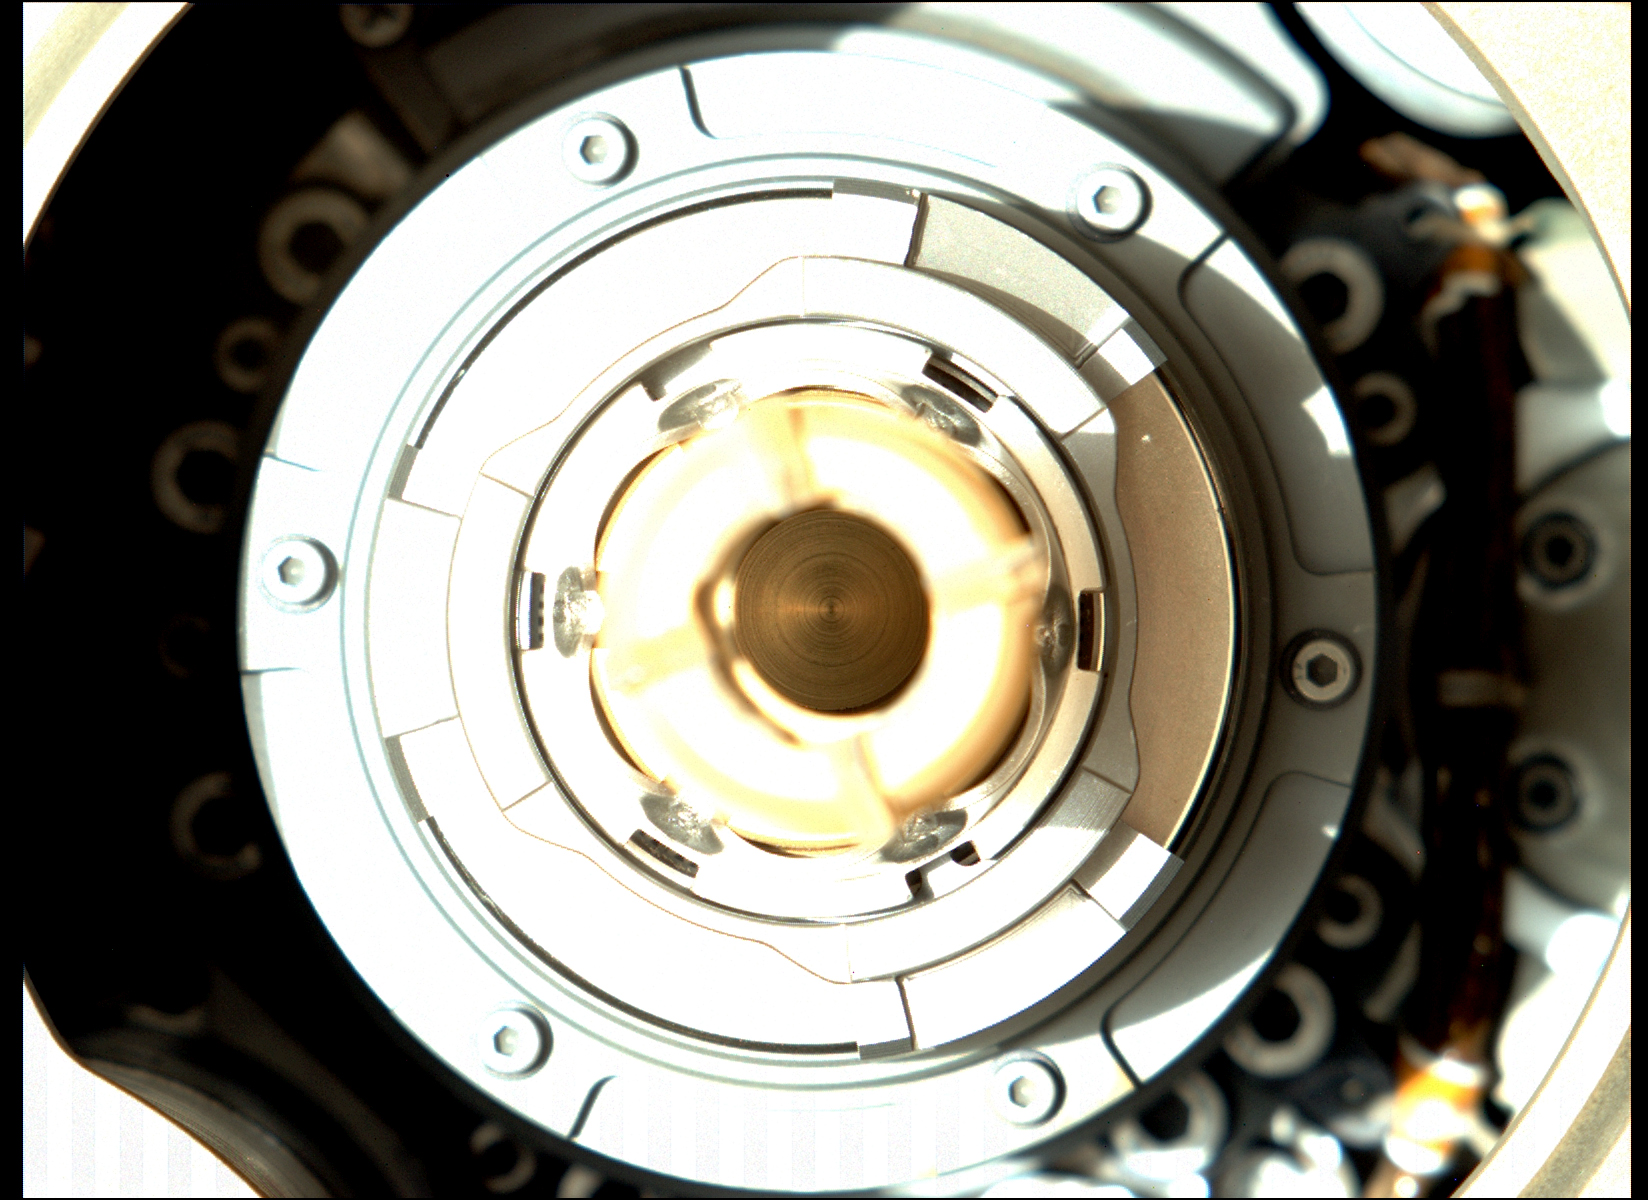

Perseverance’s Sample Tube Looks Clean

This image taken by the Mastcam-Z camera aboard NASA’s Perseverance Mars rover on Jan. 20, 2022, shows that the rover successfully expelled the remaining large fragments of cored rock from a sample tube held in the drill at the end of its robotic arm. The sample was originally collected by the rover on Dec. 29, 2021, from a rock the team calls “Issole.”

This image has been processed to enhance contrast.

Arizona State University in Tempe leads the operations of the Mastcam-Z instrument, working in collaboration with Malin Space Science Systems in San Diego.

A key objective for Perseverance’s mission on Mars is astrobiology, including the search for signs of ancient microbial life. The rover will characterize the planet’s geology and past climate, pave the way for human exploration of the Red Planet, and be the first mission to collect and cache Martian rock and regolith (broken rock and dust).

The Mars 2020 Perseverance mission is part of NASA’s Moon to Mars exploration approach, which includes Artemis missions to the Moon that will help prepare for human exploration of the Red Planet.

Subsequent NASA missions, in cooperation with ESA (European Space Agency), would send spacecraft to Mars to collect these sealed samples from the surface and return them to Earth for in-depth analysis.

NASA’s Jet Propulsion Laboratory in Southern California built and manages operations of the Mars 2020 Perseverance rover for NASA.

Credit: NASA/JPL-Caltech/ASU/MSSS